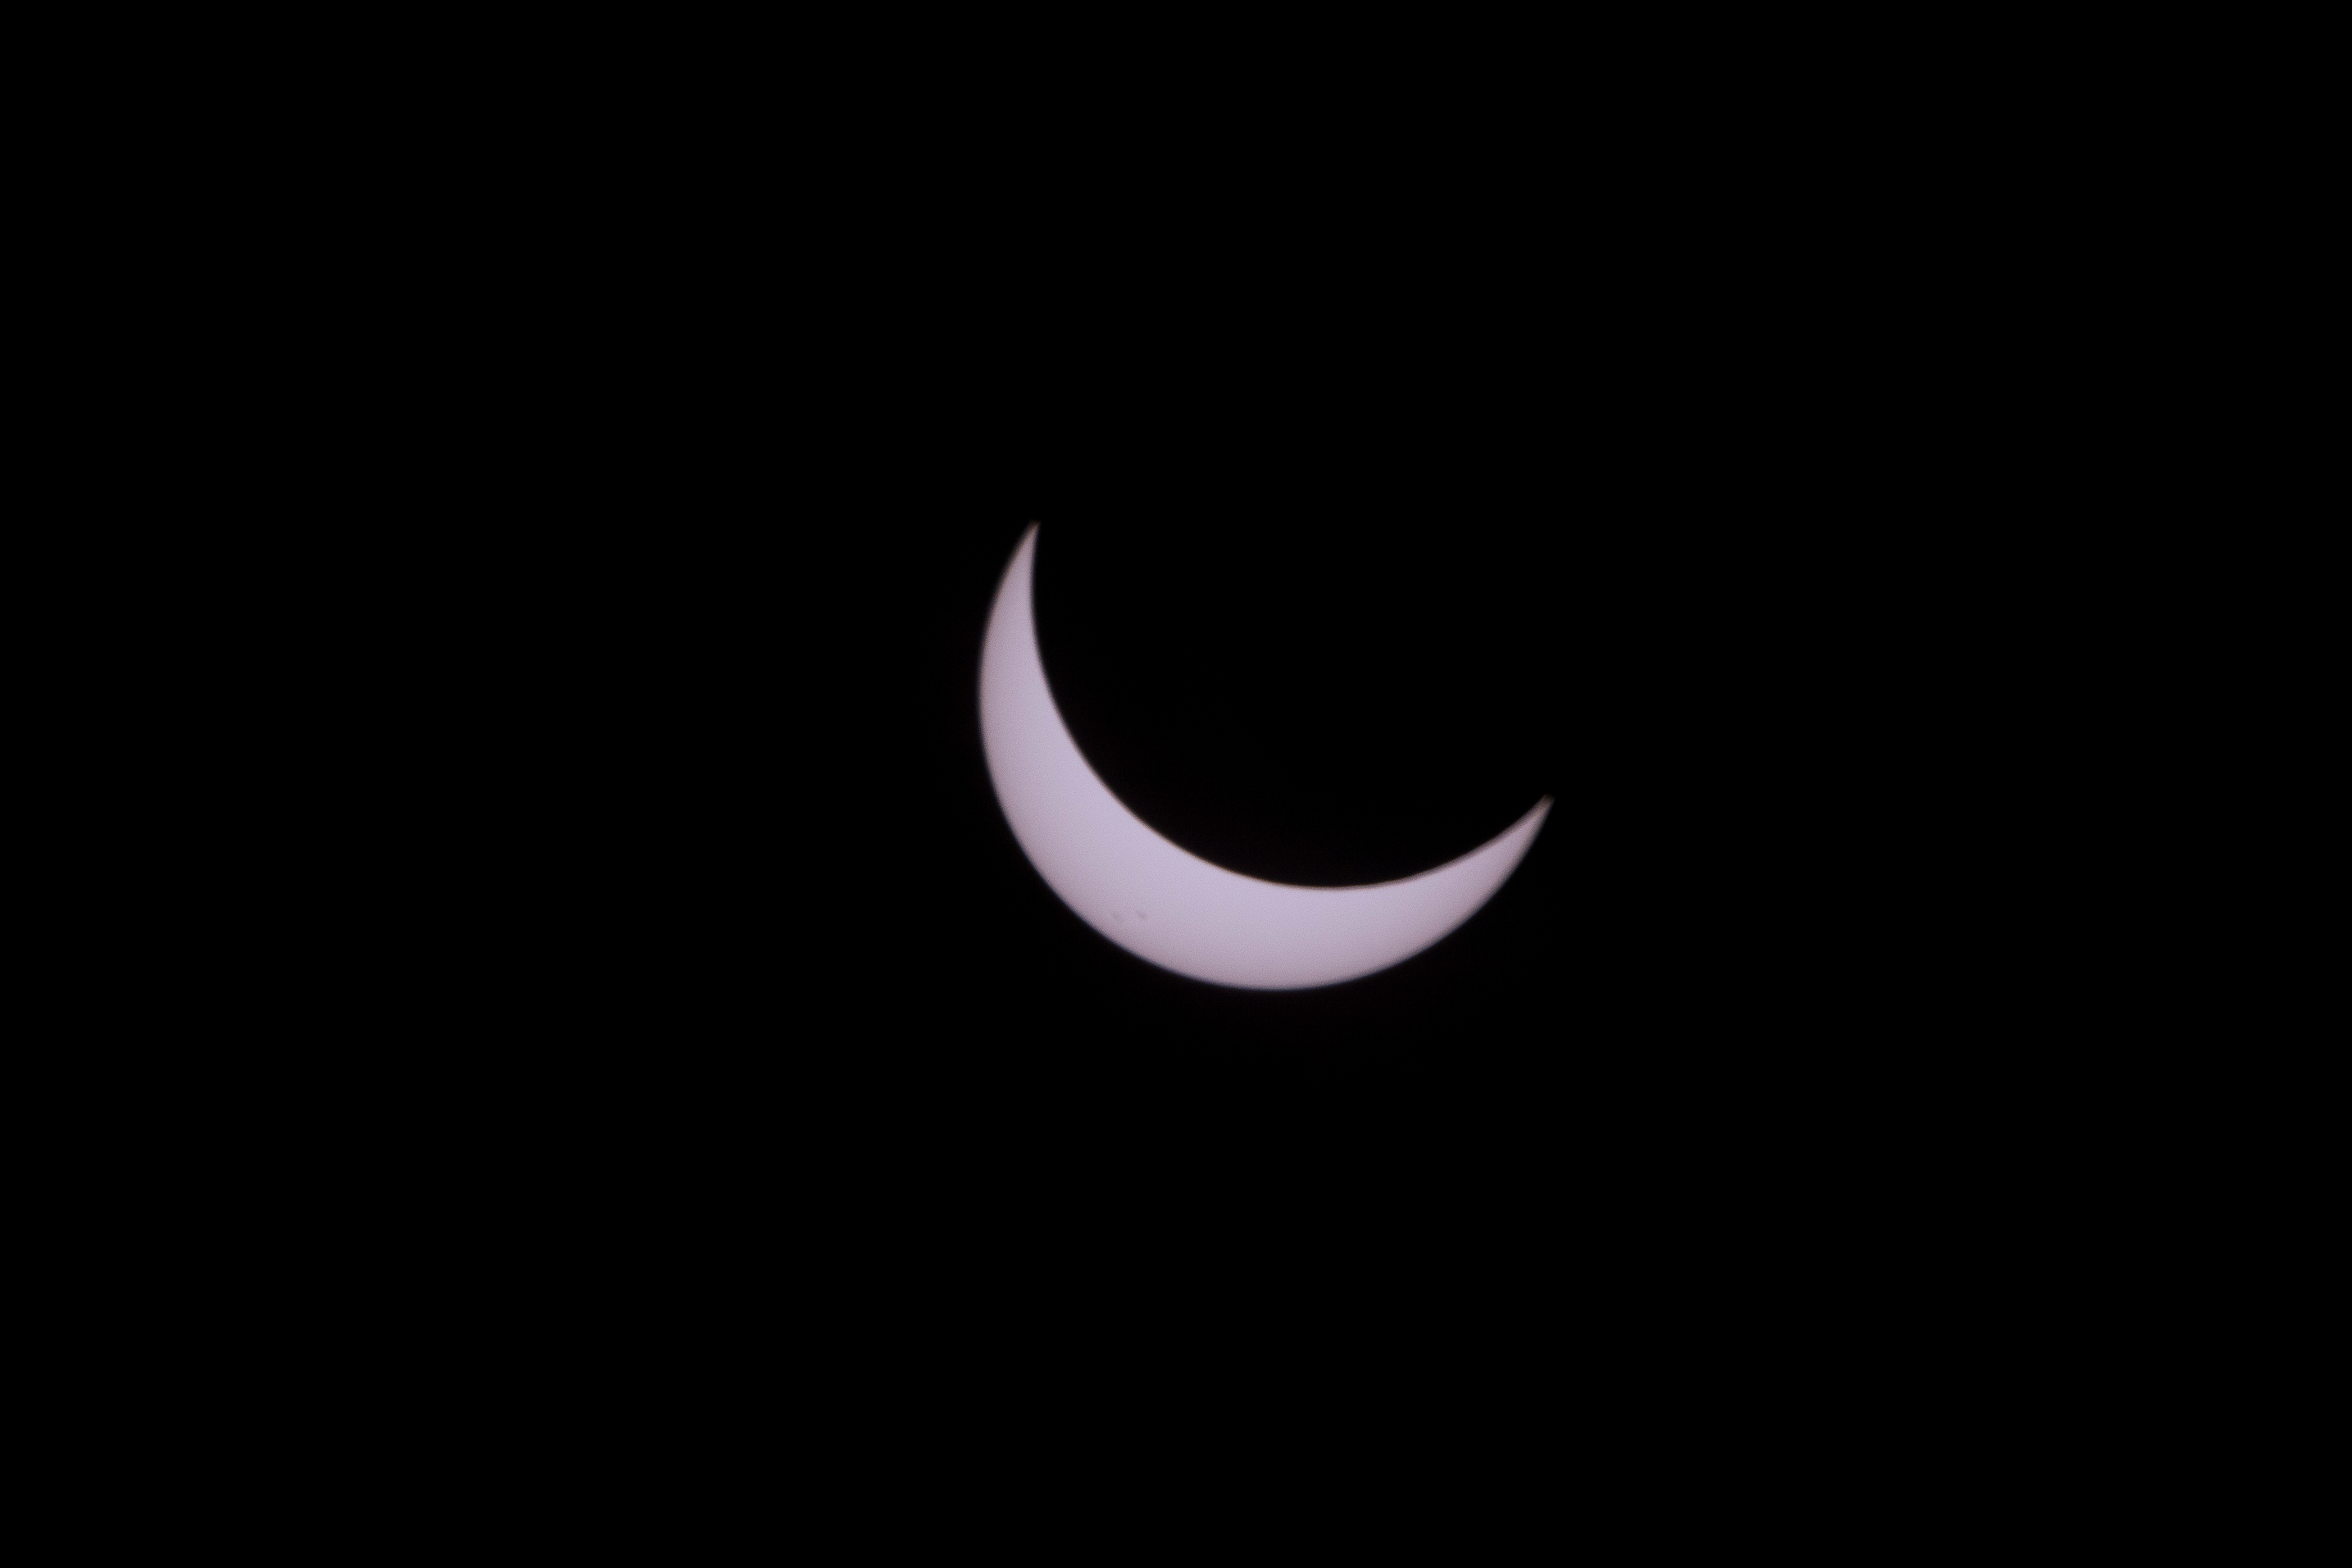

2017 Total Solar Eclipse

The Moon is seen passing in front of the Sun during a total solar eclipse on Monday, August 21, 2017 from onboard a NASA Gulfstream III aircraft flying 25,000 feet above the Oregon coast. A total solar eclipse swept across a narrow portion of the contiguous United States from Lincoln Beach, Oregon to Charleston, South Carolina. A partial solar eclipse was visible across the entire North American continent along with parts of South America, Africa, and Europe.

Credit: NASA/Carla Thomas